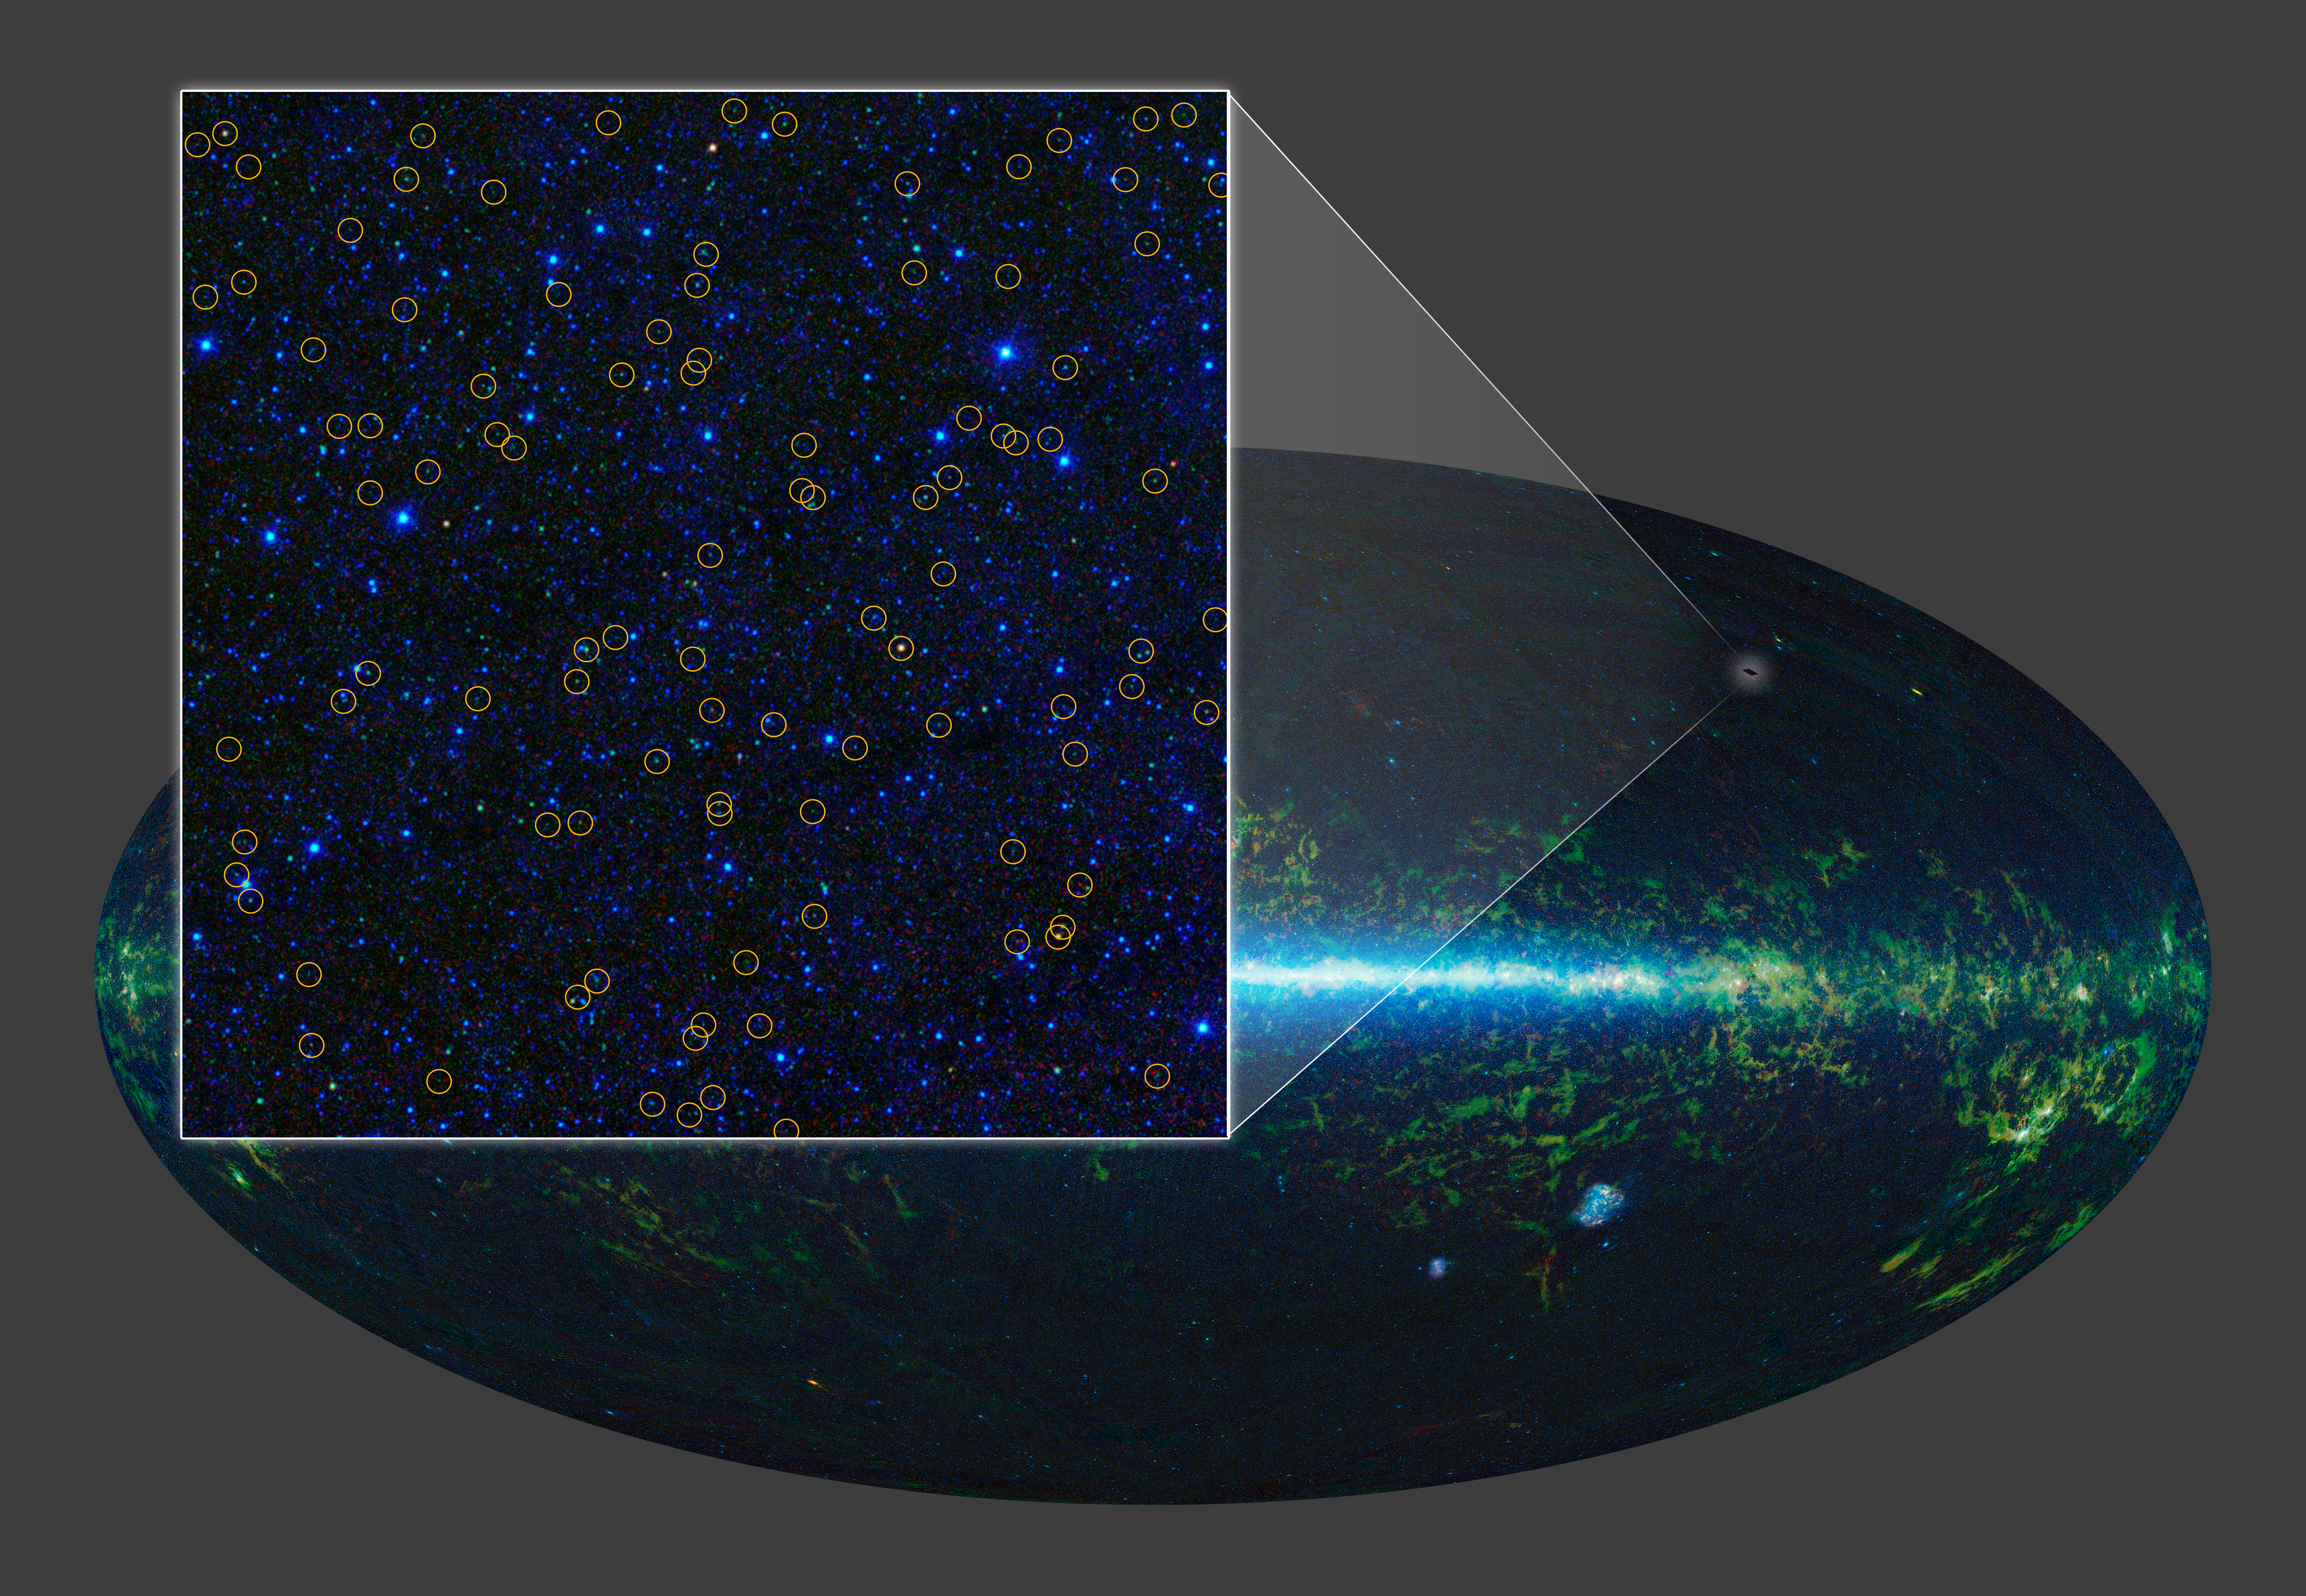

A Sky Chock-Full of Black Holes

With its all-sky infrared survey, NASA’s Wide-field Infrared Survey Explorer, or WISE, has identified millions of quasar candidates. Quasars are supermassive black holes with masses millions to billions times greater than our sun. The black holes “feed” off surrounding gas and dust, pulling the material onto them. As the material falls in on the black hole, it becomes extremely hot and extremely bright. This image zooms in on one small region of the WISE sky, covering an area about three times larger than the moon. The WISE quasar candidates are highlighted with yellow circles.

NASA’s Jet Propulsion Laboratory, Pasadena, Calif., manages, and operated WISE for NASA’s Science Mission Directorate. The spacecraft was put into hibernation mode after it scanned the entire sky twice, completing its main objectives. Edward Wright is the principal investigator and is at UCLA. The mission was selected competitively under NASA’s Explorers Program managed by the agency’s Goddard Space Flight Center in Greenbelt, Md. The science instrument was built by the Space Dynamics Laboratory in Logan, Utah. The spacecraft was built by Ball Aerospace & Technologies Corp. in Boulder, Colo. Science operations and data processing take place at the Infrared Processing and Analysis Center at the California Institute of Technology in Pasadena. Caltech manages JPL for NASA.

Credit: NASA/JPL-Caltech/UCLA